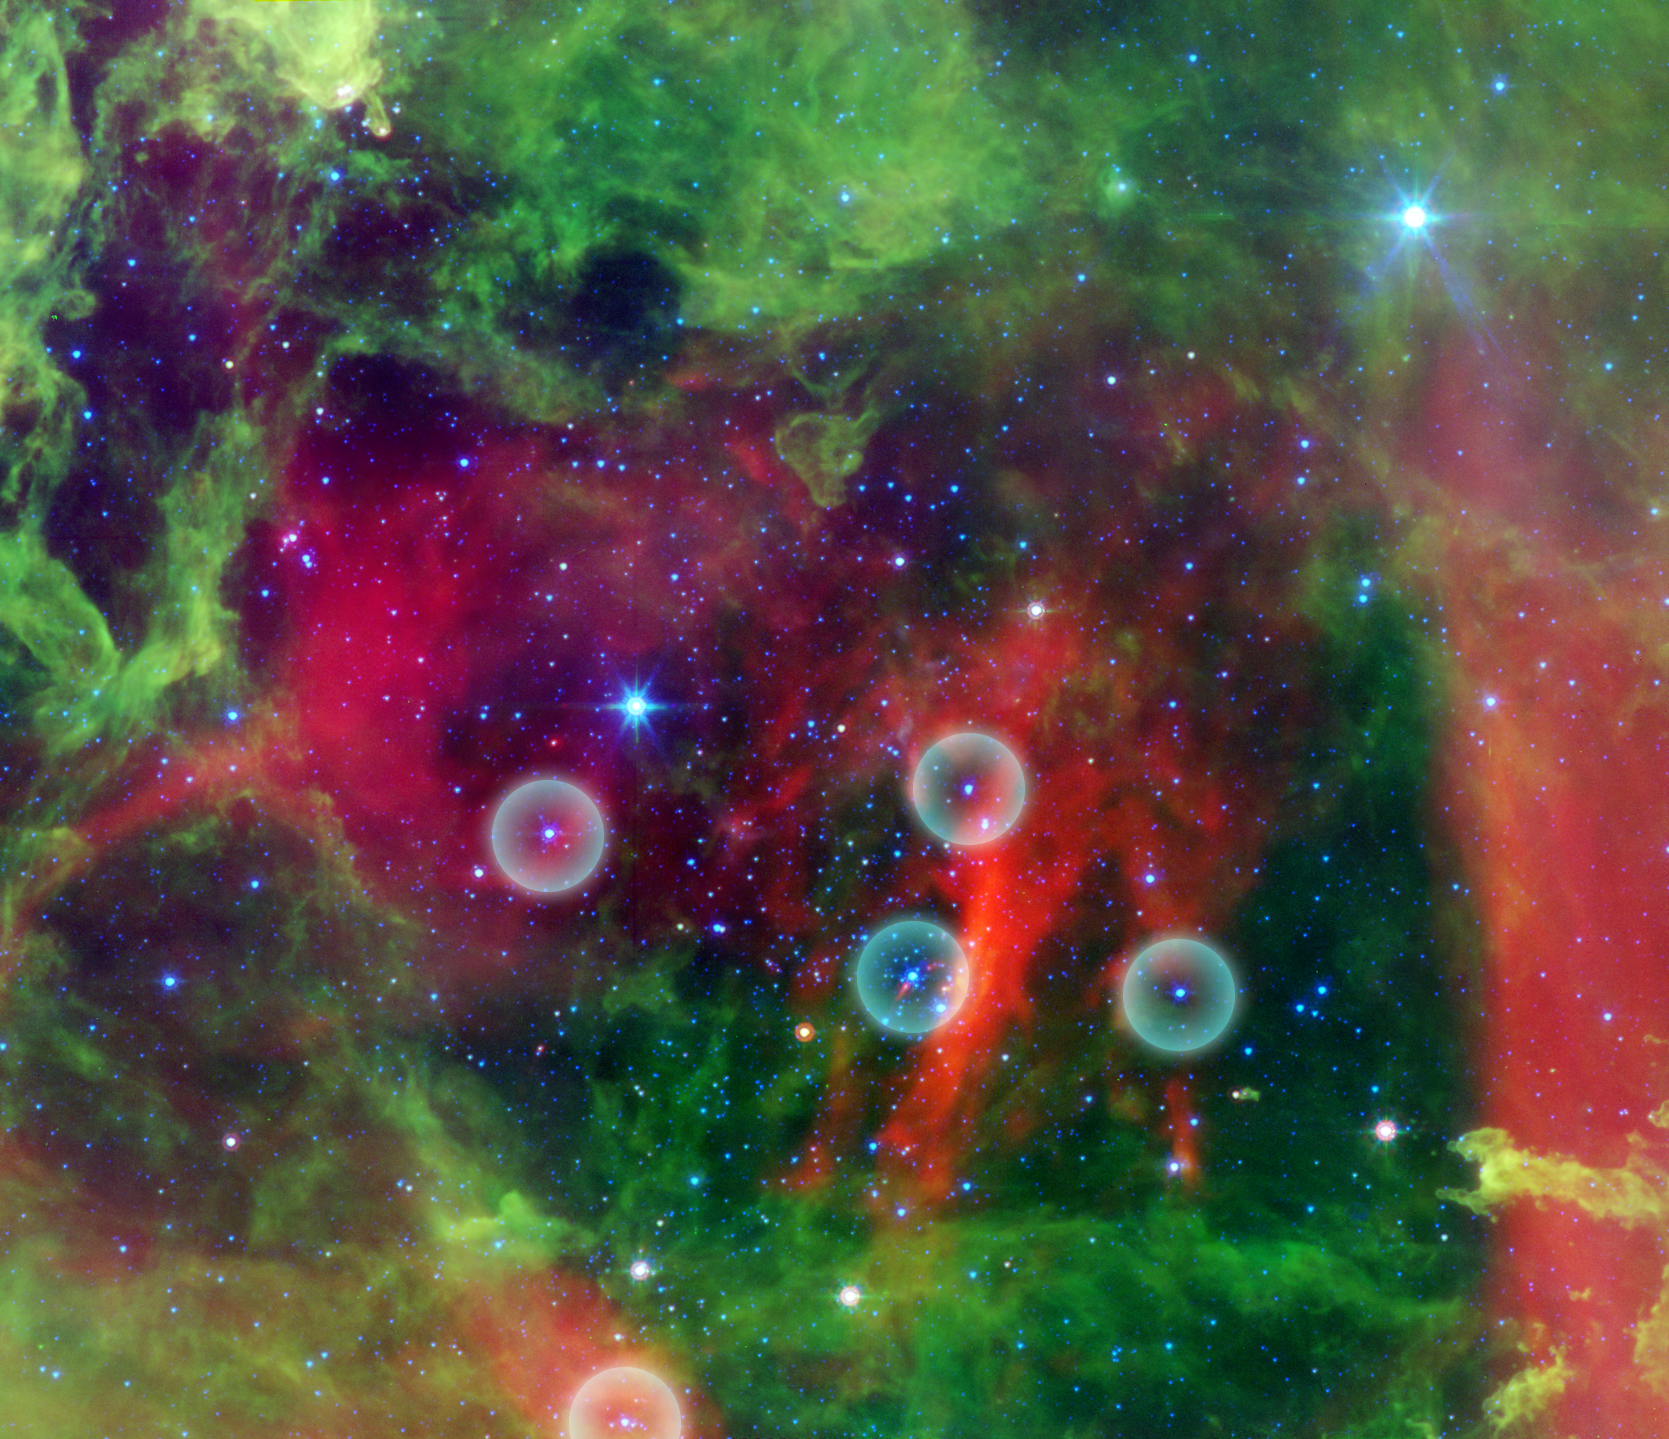

Planetary Danger Zones in the Rosette Nebula

This infrared image from NASA's Spitzer Space Telescope shows the Rosette nebula, a pretty star-forming region more than 5,000 light-years away in the constellation Monoceros. In optical light, the nebula looks like a rosebud, or the "rosette" adornments that date back to antiquity.

But lurking inside this delicate cosmic rosebud are so-called planetary "danger zones" (see five spheres). These zones surround super hot stars, called O-stars (blue stars inside spheres), which give off intense winds and radiation. Young, cooler stars that just happen to reside within one of these zones are in danger of having their dusty planet-forming materials stripped away.

Radiation and winds from the super hot stars have collectively blown layers of dust (green) and gas away, revealing the cavity of cooler dust (red). The largest two blue stars in this picture are in the foreground, and not in the nebula itself.

While O-star danger zones were known about before, their parameters were not. Astronomers used Spitzer's infrared vision to survey the extent of the five danger zones shown here. The results showed that young stars lying beyond 1.6 light-years, or 10 trillion miles, of any O-stars are safe, while young stars within this zone are likely to have their potential planets blasted into space.

This image shows infrared light captured by Spitzer's infrared array camera. Light with wavelengths of 24 microns is red; light of 8 microns is green; and light of 4.5 microns is blue.

Credit: NASA/JPL-Caltech/Z. Balog (Univ. of Arizona/Univ. of Szeged)